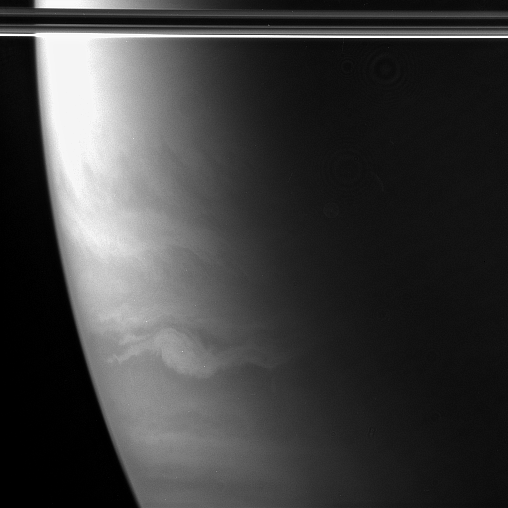

Storm Down Under

An oval-shaped feature, wider than Earth and with streamers extending out to the east and west, swirls in Saturn’s southern hemisphere. Like the rainbands of a Southern Hemisphere hurricane on Earth, the streamers spiral into the feature in a clockwise direction. Unlike Earth’s hurricanes, this storm probably contains no liquid water.

The planet’s equatorial rings cut across the top of the image.

The image was taken in wavelengths of polarized infrared light with the Cassini spacecraft wide-angle camera on Oct. 30, 2005, at a distance of approximately 324,000 kilometers (202,000 miles) from Saturn. The image scale is 32 kilometers (20 miles) per pixel.

The Cassini-Huygens mission is a cooperative project of NASA, the European Space Agency and the Italian Space Agency. The Jet Propulsion Laboratory, a division of the California Institute of Technology in Pasadena, manages the mission for NASA’s Science Mission Directorate, Washington, D.C. The Cassini orbiter and its two onboard cameras were designed, developed and assembled at JPL. The imaging operations center is based at the Space Science Institute in Boulder, Colo.

Credit: NASA/JPL/Space Science Institute